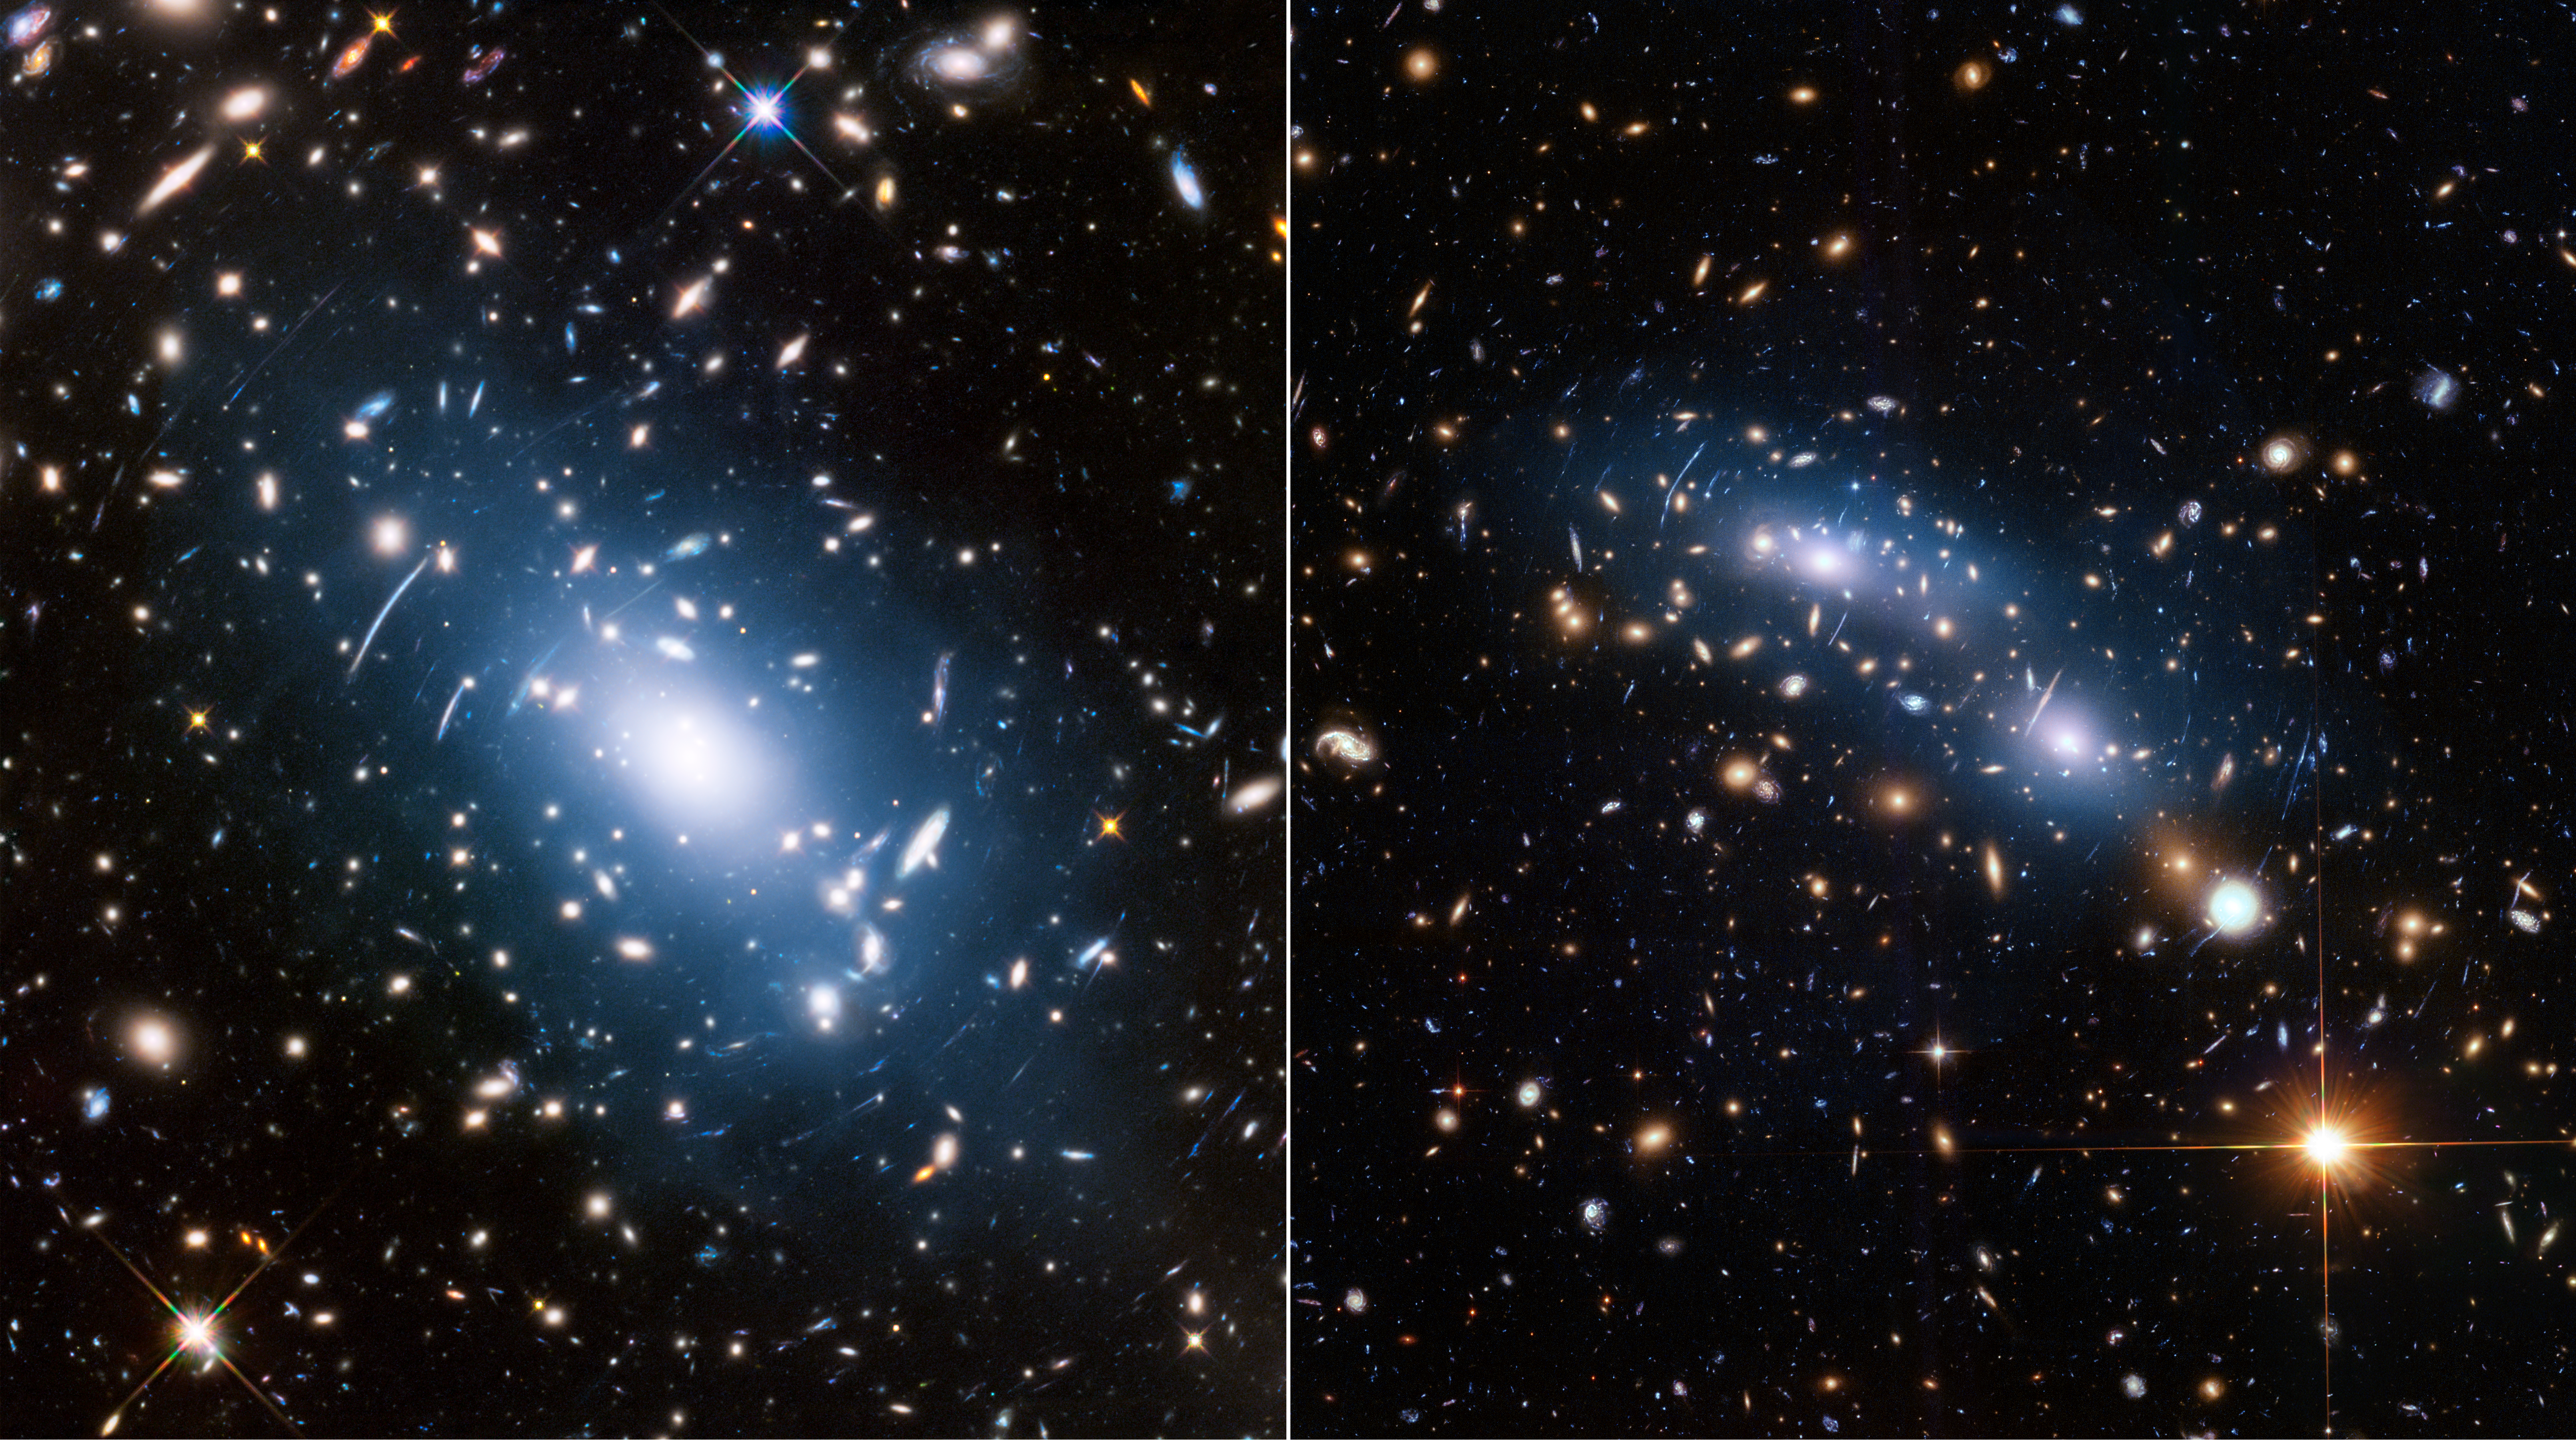

Galaxy Clusters Abell S1063 and MACS J0416.1-2403

Tracing Diffuse Starlight in Galaxy Clusters

Two massive galaxy clusters — Abell S1063 (left) and MACS J0416.1-2403 (right) — display a soft blue haze, called intracluster light, embedded among innumerable galaxies. The intracluster light is produced by orphan stars that no longer belong to any single galaxy, having been thrown loose during a violent galaxy interaction, and now drift freely throughout the cluster of galaxies. Astronomers have found that intracluster light closely matches with a map of mass distribution in the cluster's overall gravitational field. This makes the blue "ghost light" a good indicator of how invisible dark matter is distributed in the cluster. Dark matter is a key missing link in our understanding of the structure and evolution of the universe. Abell S1063 and MACS J0416.1-2403 were the strongest examples of intracluster light providing a much better match to the cluster's mass map than X-ray light, which has been used in the past to trace dark matter.

Credit: NASA, ESA, and M. Montes (University of New South Wales)